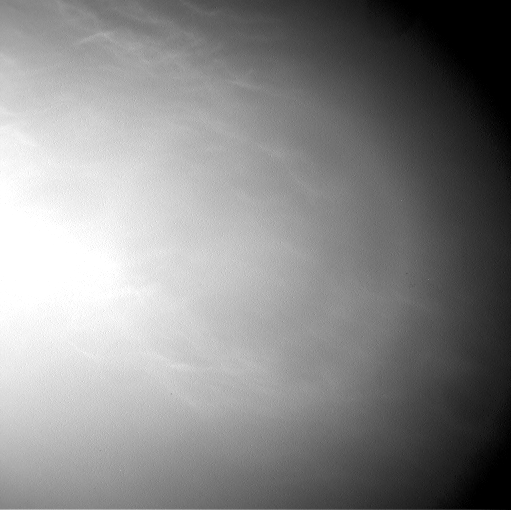

Clouds Sailing Overhead on Mars, Unenhanced

Wispy clouds float across the Martian sky in this accelerated sequence of images from NASA’s Curiosity Mars rover.

The rover’s Navigation Camera (Navcam) took these eight images over a span of four minutes early in the morning of the mission’s 1,758th Martian day, or sol (July 17, 2017), aiming nearly straight overhead. This sequence uses raw images, which include a bright ring around the center of the frame that is an artifact of sunlight striking the camera lens even though the Sun is not in the shot. A processed version removing that artifact and emphasizing changes between images is also available.

The clouds resemble Earth’s cirrus clouds, which are ice crystals at high altitudes. These Martian clouds are likely composed of crystals of water ice that condense onto dust grains in the cold Martian atmosphere. Cirrus wisps appear as ice crystals fall and evaporate in patterns known as “fall streaks” or “mare’s tails.” Such patterns have been seen before at high latitudes on Mars, for instance by the Phoenix Mars Lander in 2008, and seasonally nearer the equator, for instance by the Opportunity rover. However, Curiosity has not previously observed such clouds so clearly visible from the rover’s study area about five degrees south of the equator.

The Hubble Space Telescope and spacecraft orbiting Mars have observed a band of clouds to appear near the Martian equator around the time of the Martian year when the planet is farthest from the Sun. With a more elliptical orbit than Earth’s, Mars experiences more annual variation than Earth in its distance from the Sun. The most distant point in an orbit around the Sun is called the aphelion. The near-equatorial Martian cloud pattern observed at that time of year is called the “aphelion cloud belt.” These new images from Curiosity were taken about two months before aphelion, but the morning clouds observed may be an early stage of the aphelion cloud belt.

NASA’s Jet Propulsion Laboratory, a division of the California Institute of Technology, Pasadena, manages the Mars Science Laboratory Project for NASA’s Science Mission Directorate, Washington. JPL designed and built the project’s Curiosity rover and the rover’s Navcam.

Credit: NASA/JPL-Caltech/York University